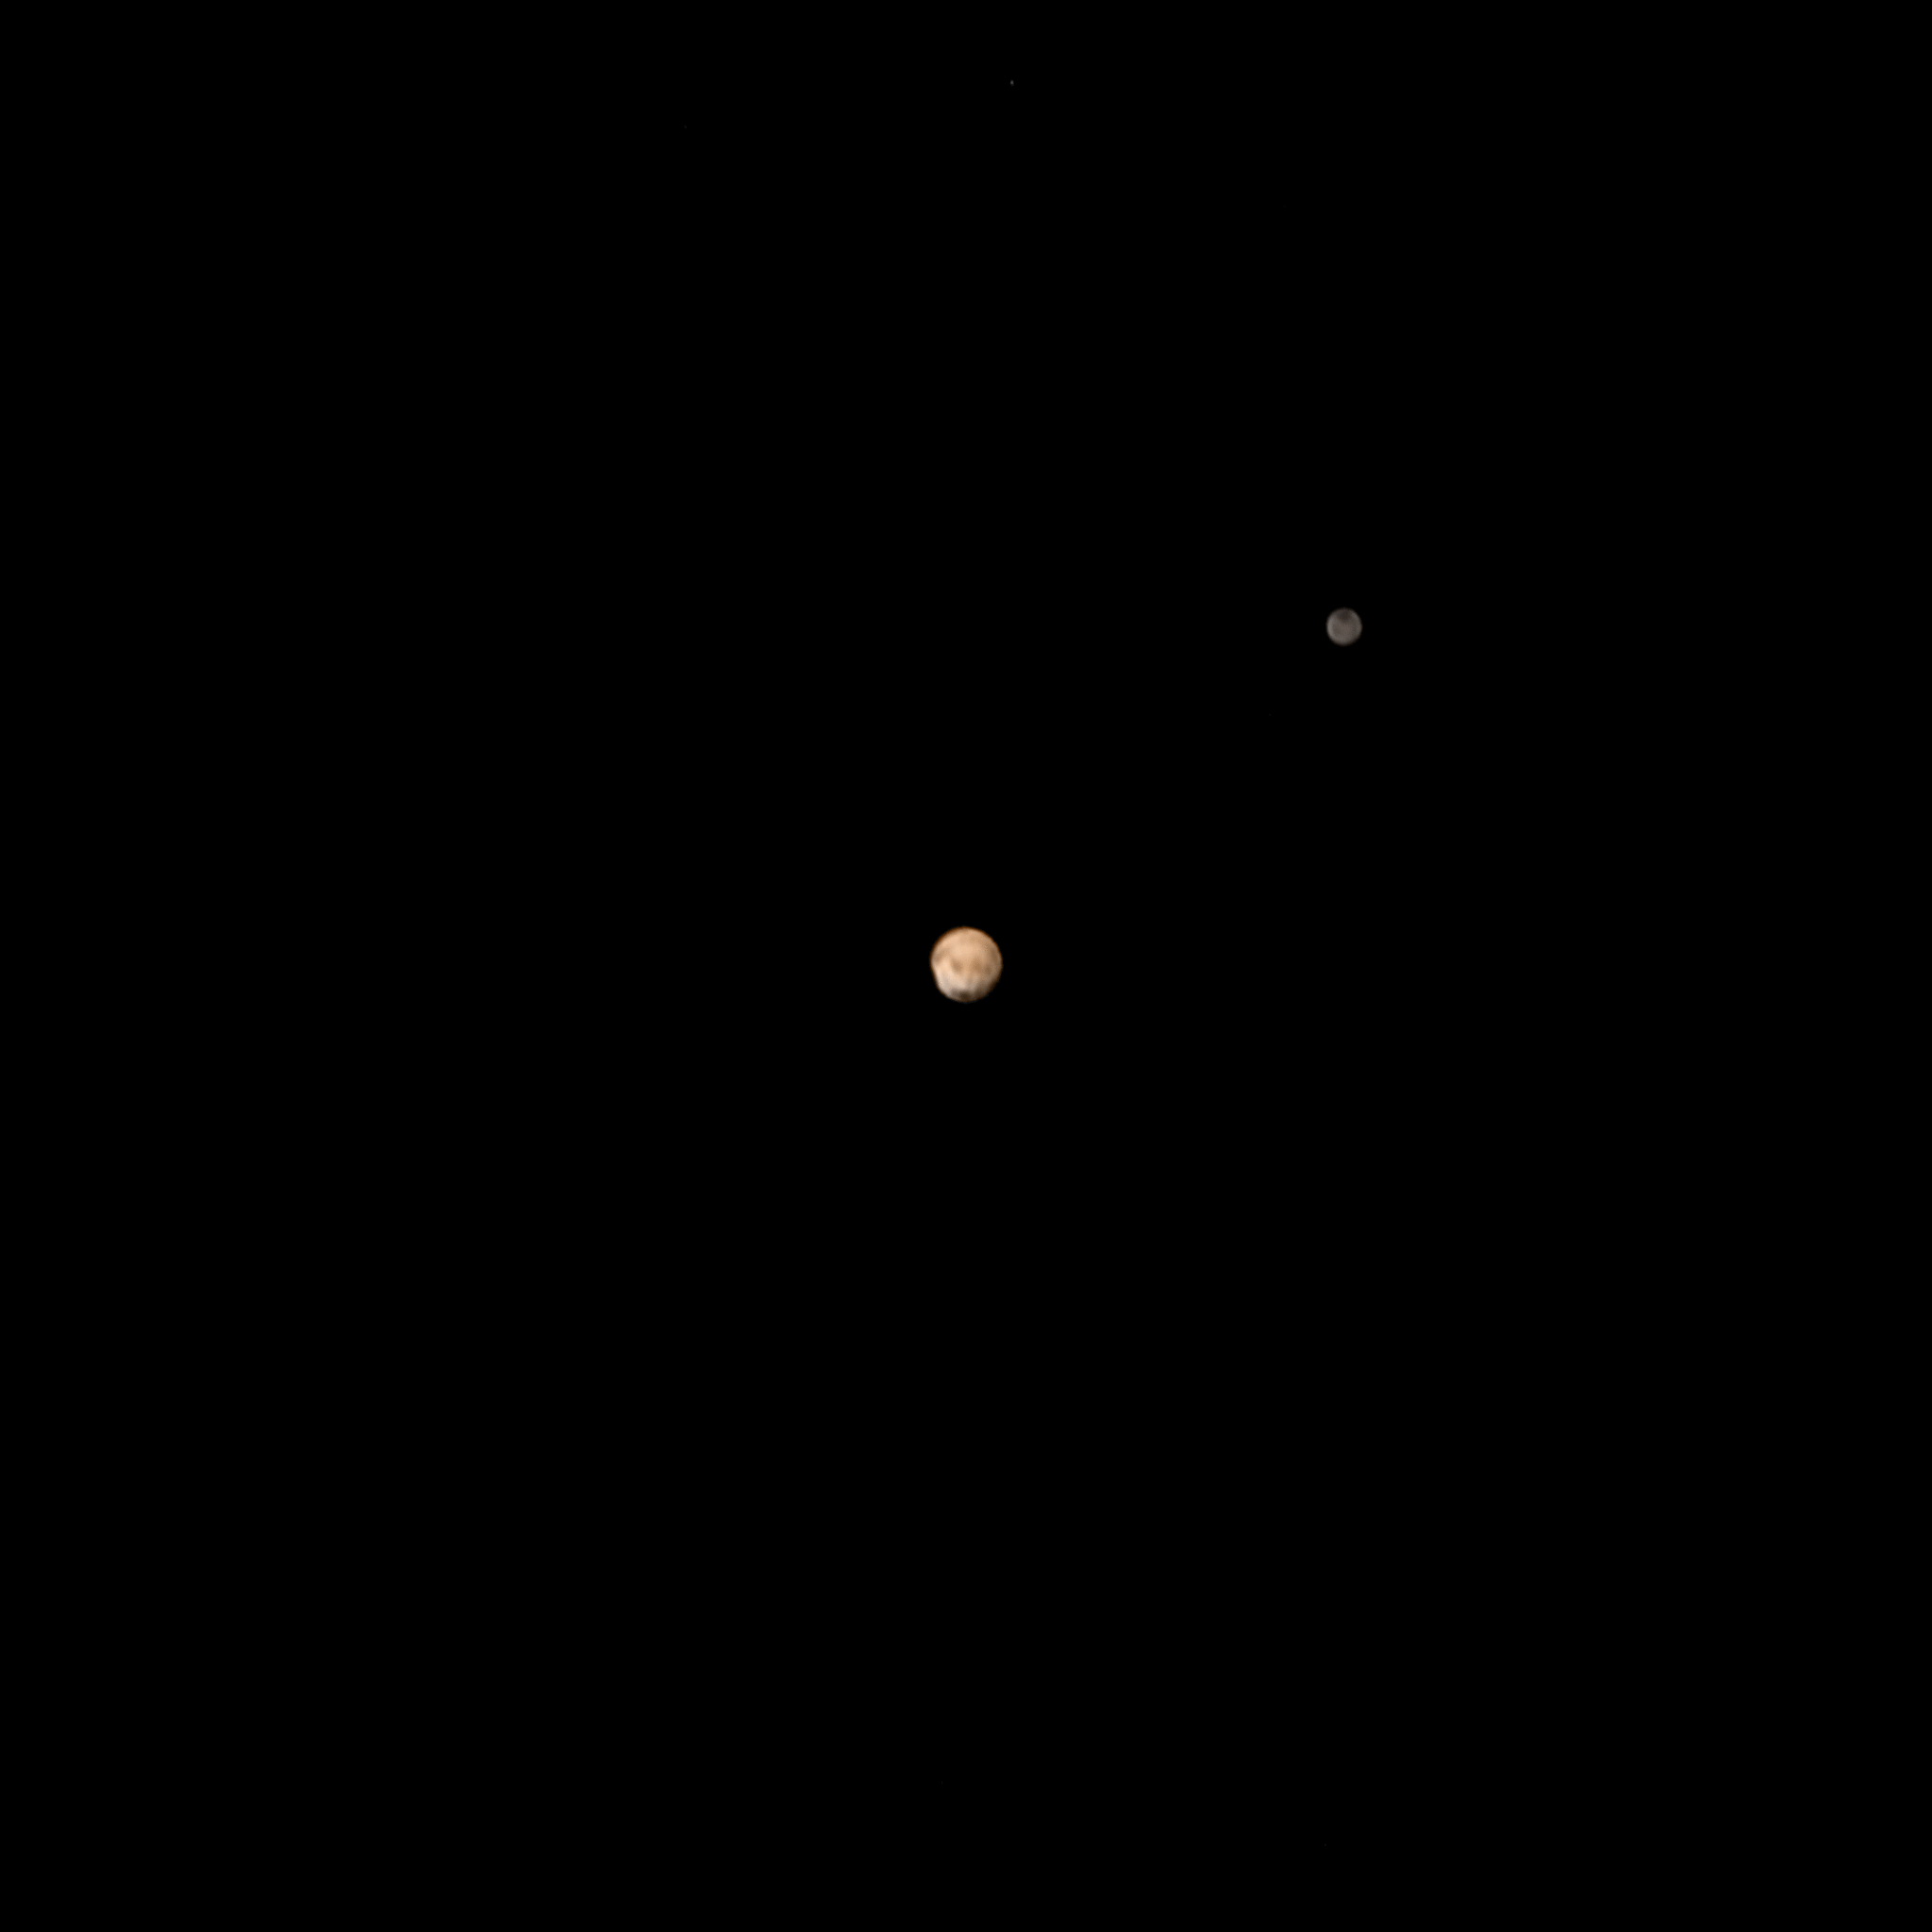

Pluto and Charon Surfaces in Living Color (Animation)

This is the first movie created by New Horizons to reveal color surface features of Pluto and its largest moon, Charon. “It’s a bit unusual to see so much surface detail at this distance,” said New Horizons co-investigator William McKinnon, a member of the mission’s Geology and Geophysics Investigation team, from Washington University in Saint Louis. “What’s especially noteworthy is the level of detail in both bodies. It’s certainly whetting our appetite for what’s to come.”

The images were taken between June 23 and June 29, 2015, as New Horizons’ distance to Pluto decreased from a distance of 15 million to 11 million miles (24 million to 18 million kilometers). Six high-resolution black-and-white images from New Horizons’ Long-Range Reconnaissance Imager (LORRI) instrument were combined with color data from the Ralph instrument to produce the movie.

The Johns Hopkins University Applied Physics Laboratory in Laurel, Maryland, designed, built, and operates the New Horizons spacecraft, and manages the mission for NASA’s Science Mission Directorate. The Southwest Research Institute, based in San Antonio, leads the science team, payload operations and encounter science planning. New Horizons is part of the New Frontiers Program managed by NASA’s Marshall Space Flight Center in Huntsville, Alabama.

Credit: NASA/Johns Hopkins University Applied Physics Laboratory/Southwest Research Institute